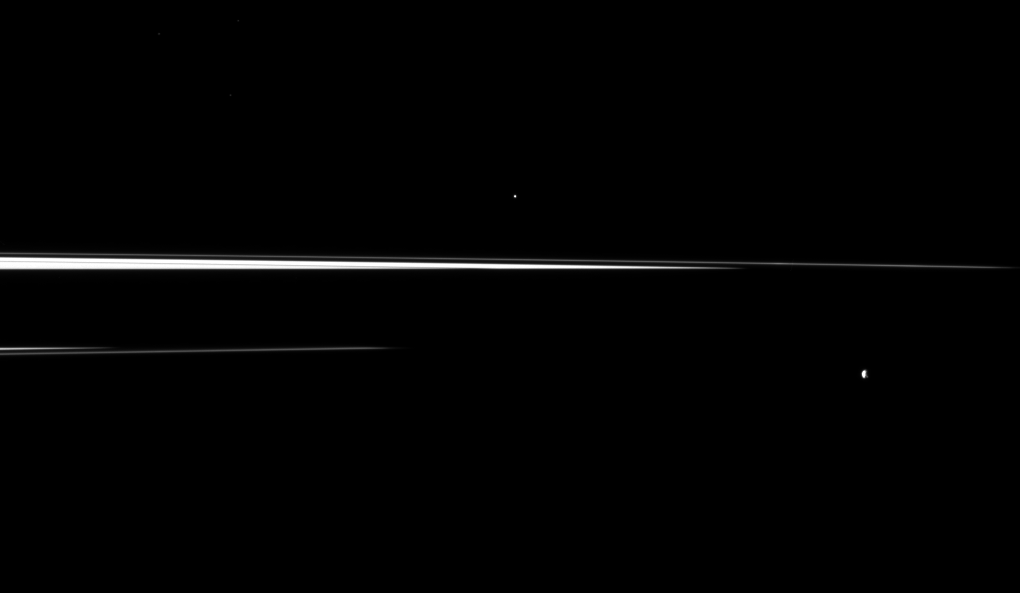

Splinters of Rings

Saturn’s shadow interrupts the planet’s rings, leaving just thin slivers of the rings visible in this image, which shows a pair of the planet’s small moons.

This view looks toward the northern, sunlit side of the rings from just above the ringplane. Most of the main rings are darkened by the shadow of the planet, which stretches across the center of the image, but the thin F ring can be seen extending across more of the image. Helene (33 kilometers, or 21 miles across) is in the center top of the image. Epimetheus (113 kilometers, or 70 miles across) is in the lower right.

The image was taken in visible light with the Cassini spacecraft narrow-angle camera on Nov. 7, 2009. The view was acquired at a distance of approximately 2.6 million kilometers (1.6 million miles) from Helene. Image scale is 15 kilometers (9 miles) per pixel.

The Cassini-Huygens mission is a cooperative project of NASA, the European Space Agency and the Italian Space Agency. The Jet Propulsion Laboratory, a division of the California Institute of Technology in Pasadena, manages the mission for NASA’s Science Mission Directorate, Washington, D.C. The Cassini orbiter and its two onboard cameras were designed, developed and assembled at JPL. The imaging operations center is based at the Space Science Institute in Boulder, Colo.

Credit: NASA/JPL/Space Science Institute